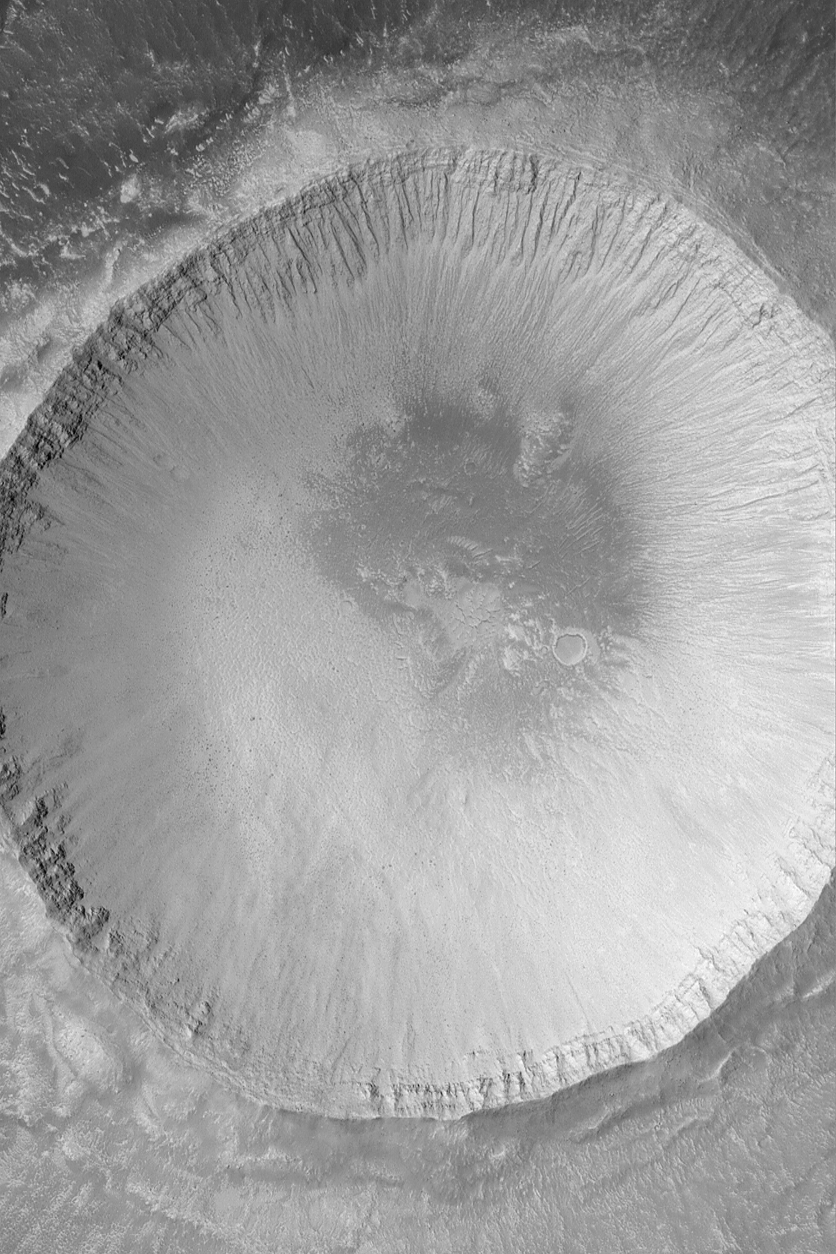

Impact Crater

MGS MOC Release No. MOC2-520, 21 October 2003

Craters formed by meteor impact are the “tools of the trade” for planetary geologists. Craters have formed on every solid Solar System body, and thus they can be compared to each other and provide insights as to the nature of the object on which the crater occurs. Mars is pocked with craters of a wide range of diameters, from the giant Hellas Basin, which is several thousand kilometers across, to tiny craters of only a few tens of meters in diameter. The impact crater shown in this Mars Global Surveyor (MGS) Mars Orbiter Camera (MOC) picture is located in northern Elysium Planitia near 33.1°N, 230.2°W. It is about 3.6 km (2.2 mi) across, nearly four times the size of the famous Meteor Crater in northern Arizona on the North American continent. The impact that formed this crater exposed layered bedrock (visible in the upper walls of the crater). Erosion, mostly by dry mass movement, has created gullies and piles of talus on the crater walls. Dark dots at the base of the wall are large boulders that have come down these slopes. The picture covers an area 3 km (1.9 mi) wide. The scene is illuminated by sunlight from the left/lower left.

Credit: NASA/JPL/Malin Space Science Systems